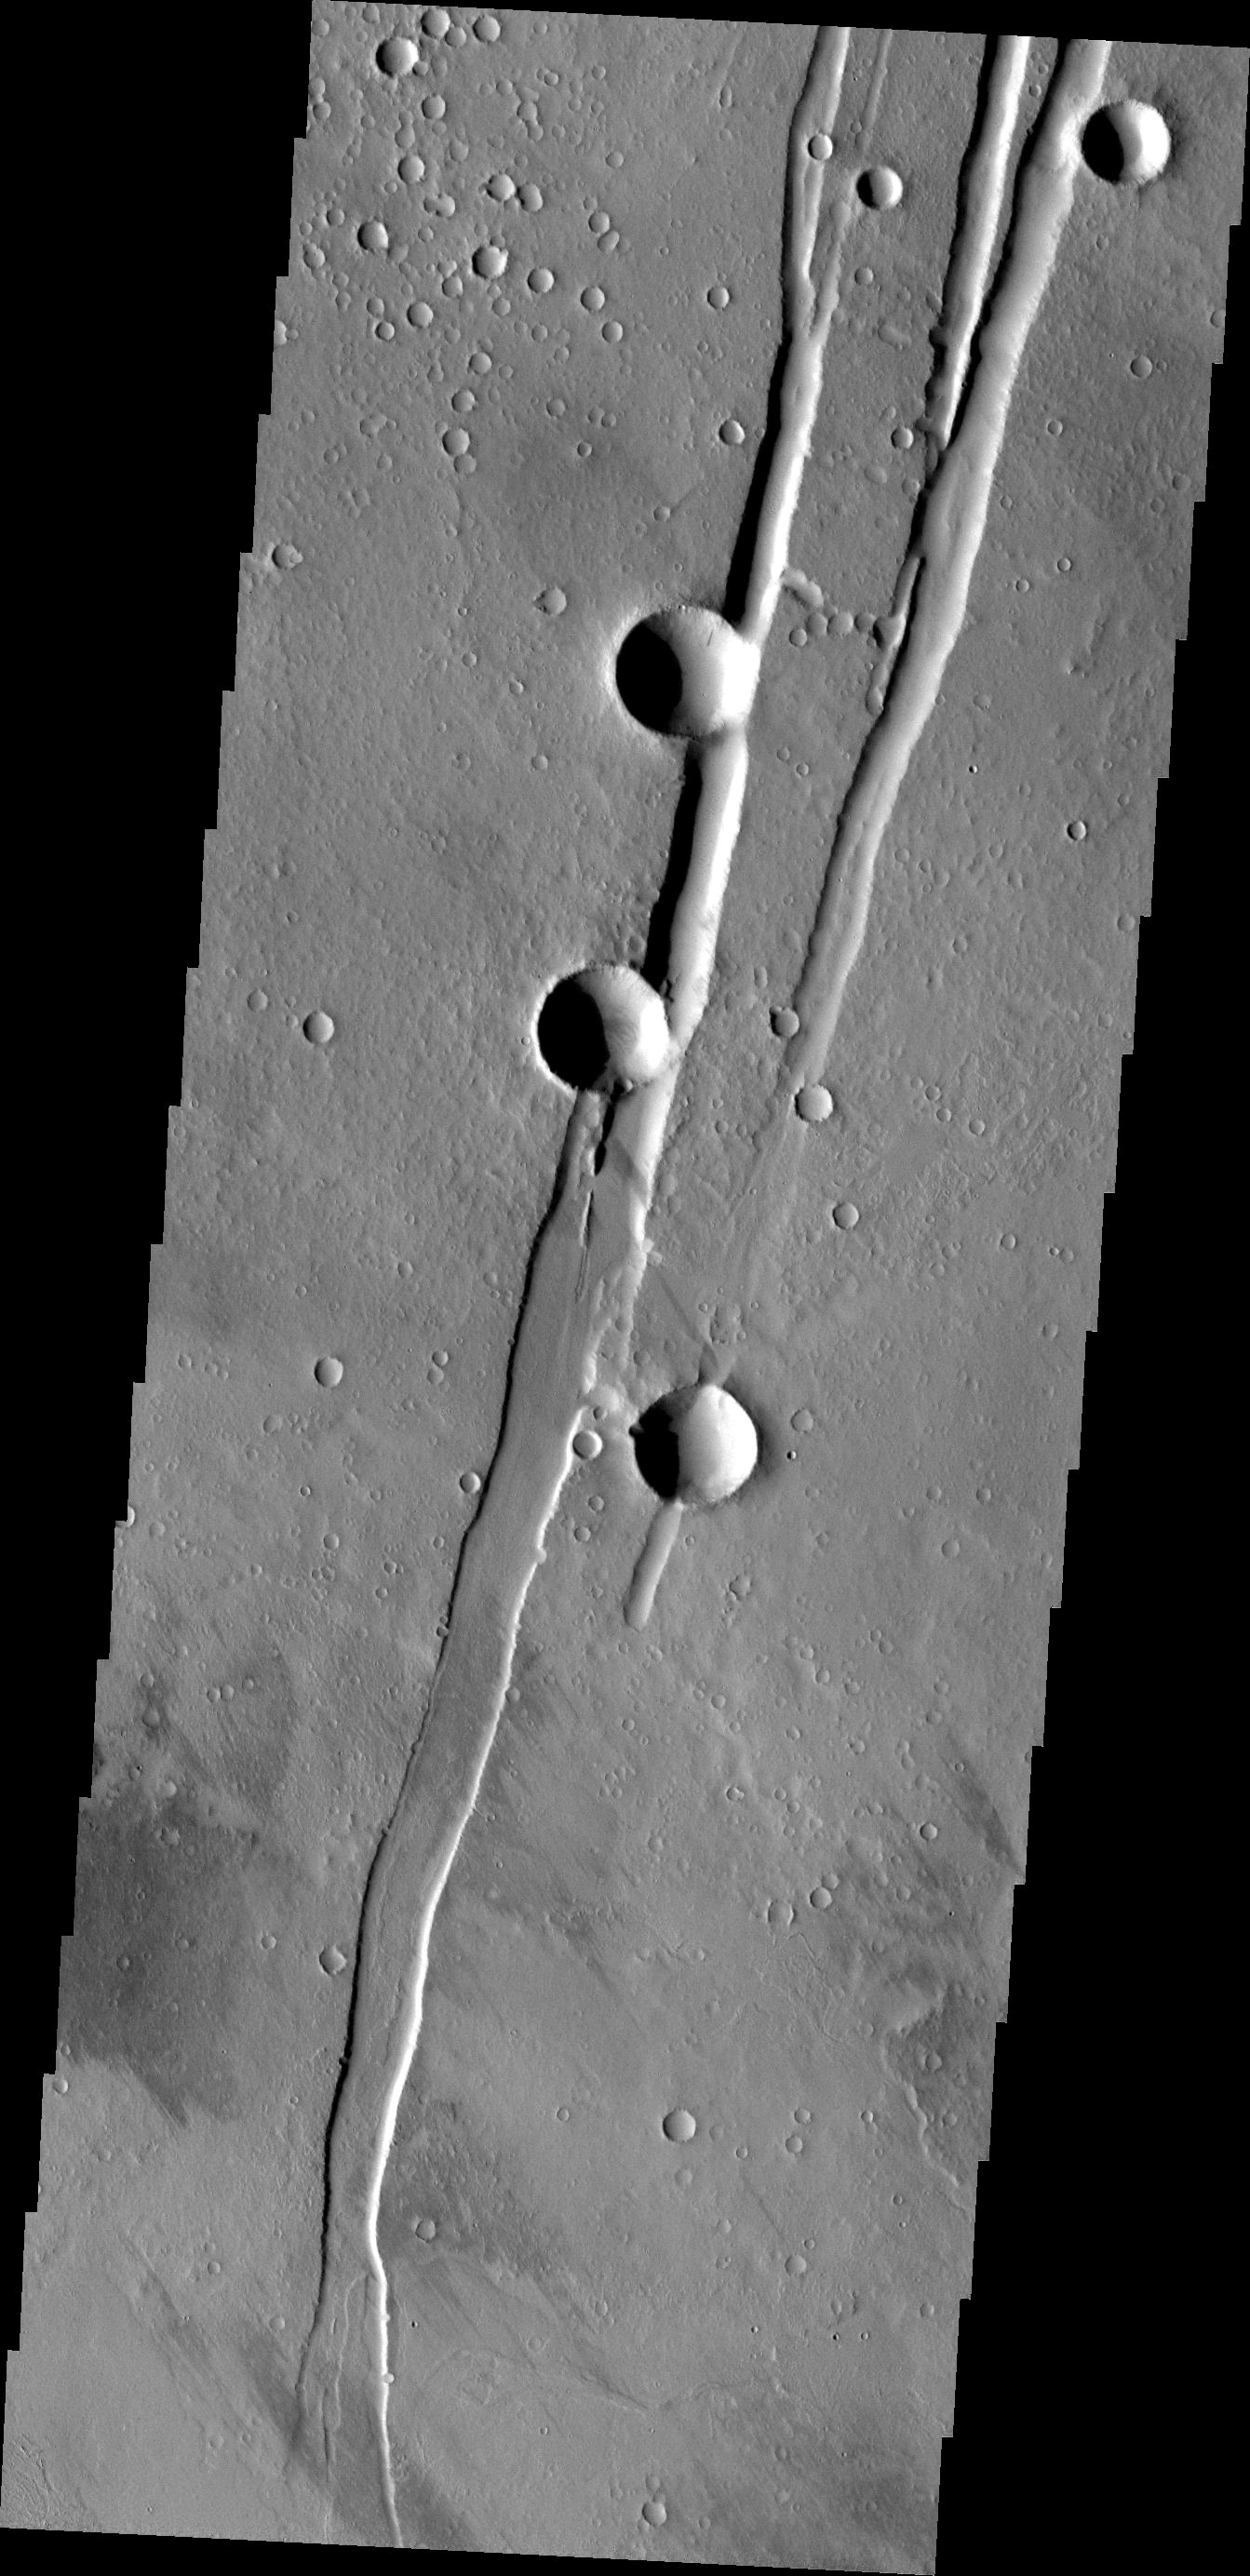

THEMIS ART #93

Two craters on a graben, or for those of us old enough to remember – the handset for a telephone.

Image information: VIS instrument. Latitude 20.4N, Longitude 243.5E. 18 meter/pixel resolution.

Please see the THEMIS Data Citation Note for details on crediting THEMIS images.

Note: this THEMIS visual image has not been radiometrically nor geometrically calibrated for this preliminary release. An empirical correction has been performed to remove instrumental effects. A linear shift has been applied in the cross-track and down-track direction to approximate spacecraft and planetary motion. Fully calibrated and geometrically projected images will be released through the Planetary Data System in accordance with Project policies at a later time.

NASA’s Jet Propulsion Laboratory manages the 2001 Mars Odyssey mission for NASA’s Office of Space Science, Washington, D.C. The Thermal Emission Imaging System (THEMIS) was developed by Arizona State University, Tempe, in collaboration with Raytheon Santa Barbara Remote Sensing. The THEMIS investigation is led by Dr. Philip Christensen at Arizona State University. Lockheed Martin Astronautics, Denver, is the prime contractor for the Odyssey project, and developed and built the orbiter. Mission operations are conducted jointly from Lockheed Martin and from JPL, a division of the California Institute of Technology in Pasadena.

Credit: NASA/JPL/ASU